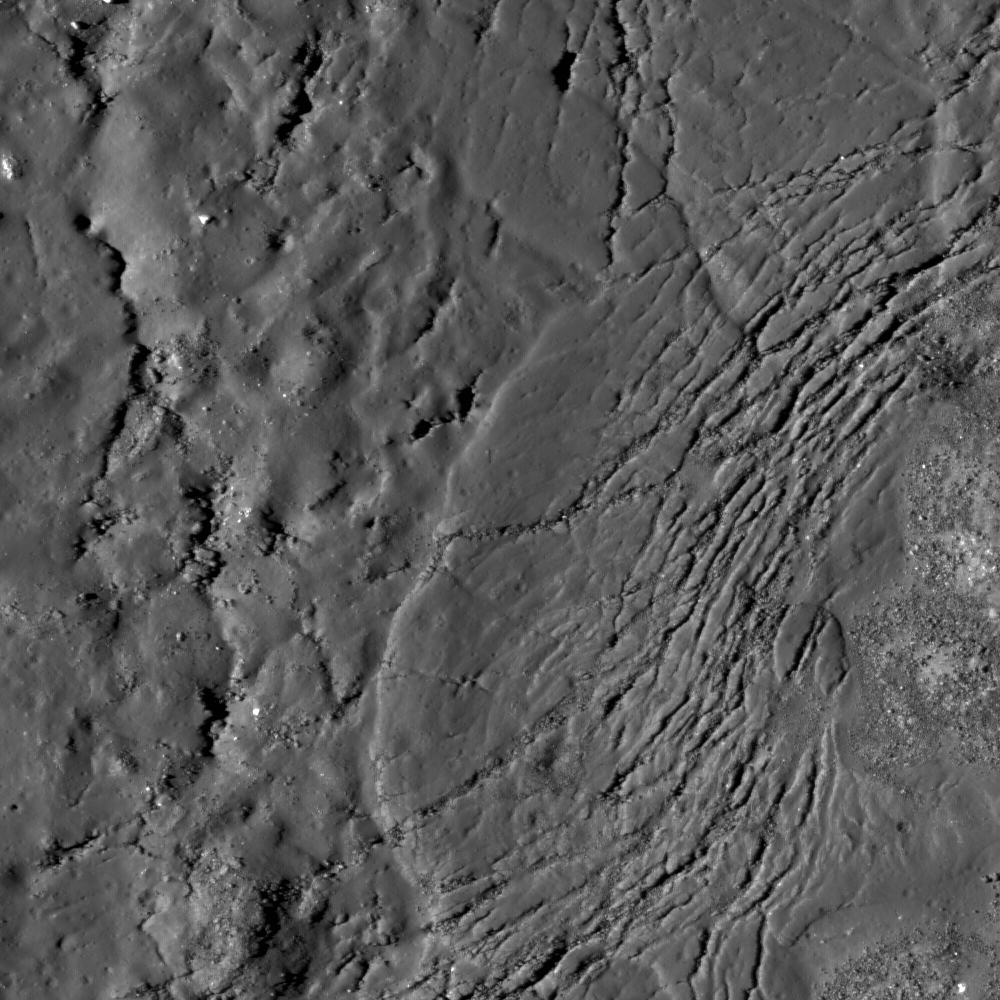

Necho Crater

Cracks form in the impact melt sheet on the floor of Necho Crater. Image width is 1.04 km.

Necho is a Copernican-aged, 30-km diameter crater on the far side of the Moon (5° S, 123° E). Named after an Egyptian pharaoh, this crater formed in the lunar highlands and has a complex structure and morphology. The bright rays of the crater and lack of superimposed impacts is evidence that Necho is a young, fresh crater. Similar to other young impact craters the floor is flooded with massive amounts impact melt. Impact melt is instant lava, lunar rock melted in an instant as the tremendous energy of impact is released.The melt pools in the bottom of the crater,perches on terraces and flows down the flanks. Often times distinct flows can be found that look just like lava flows found on Earth. This portion of the NAC frame (above) shows cracks, 10 to 15 m wide, within the impact melt on the crater floor which formed as the melt cooled and the crater floor was readjusting.

NASA’s Goddard Space Flight Center built and manages the mission for the Exploration Systems Mission Directorate at NASA Headquarters in Washington. The Lunar Reconnaissance Orbiter Camera was designed to acquire data for landing site certification and to conduct polar illumination studies and global mapping. Operated by Arizona State University, the LROC facility is part of the School of Earth and Space Exploration (SESE). LROC consists of a pair of narrow-angle cameras (NAC) and a single wide-angle camera (WAC). The mission is expected to return over 70 terabytes of image data.

Credit: NASA/GSFC/Arizona State University